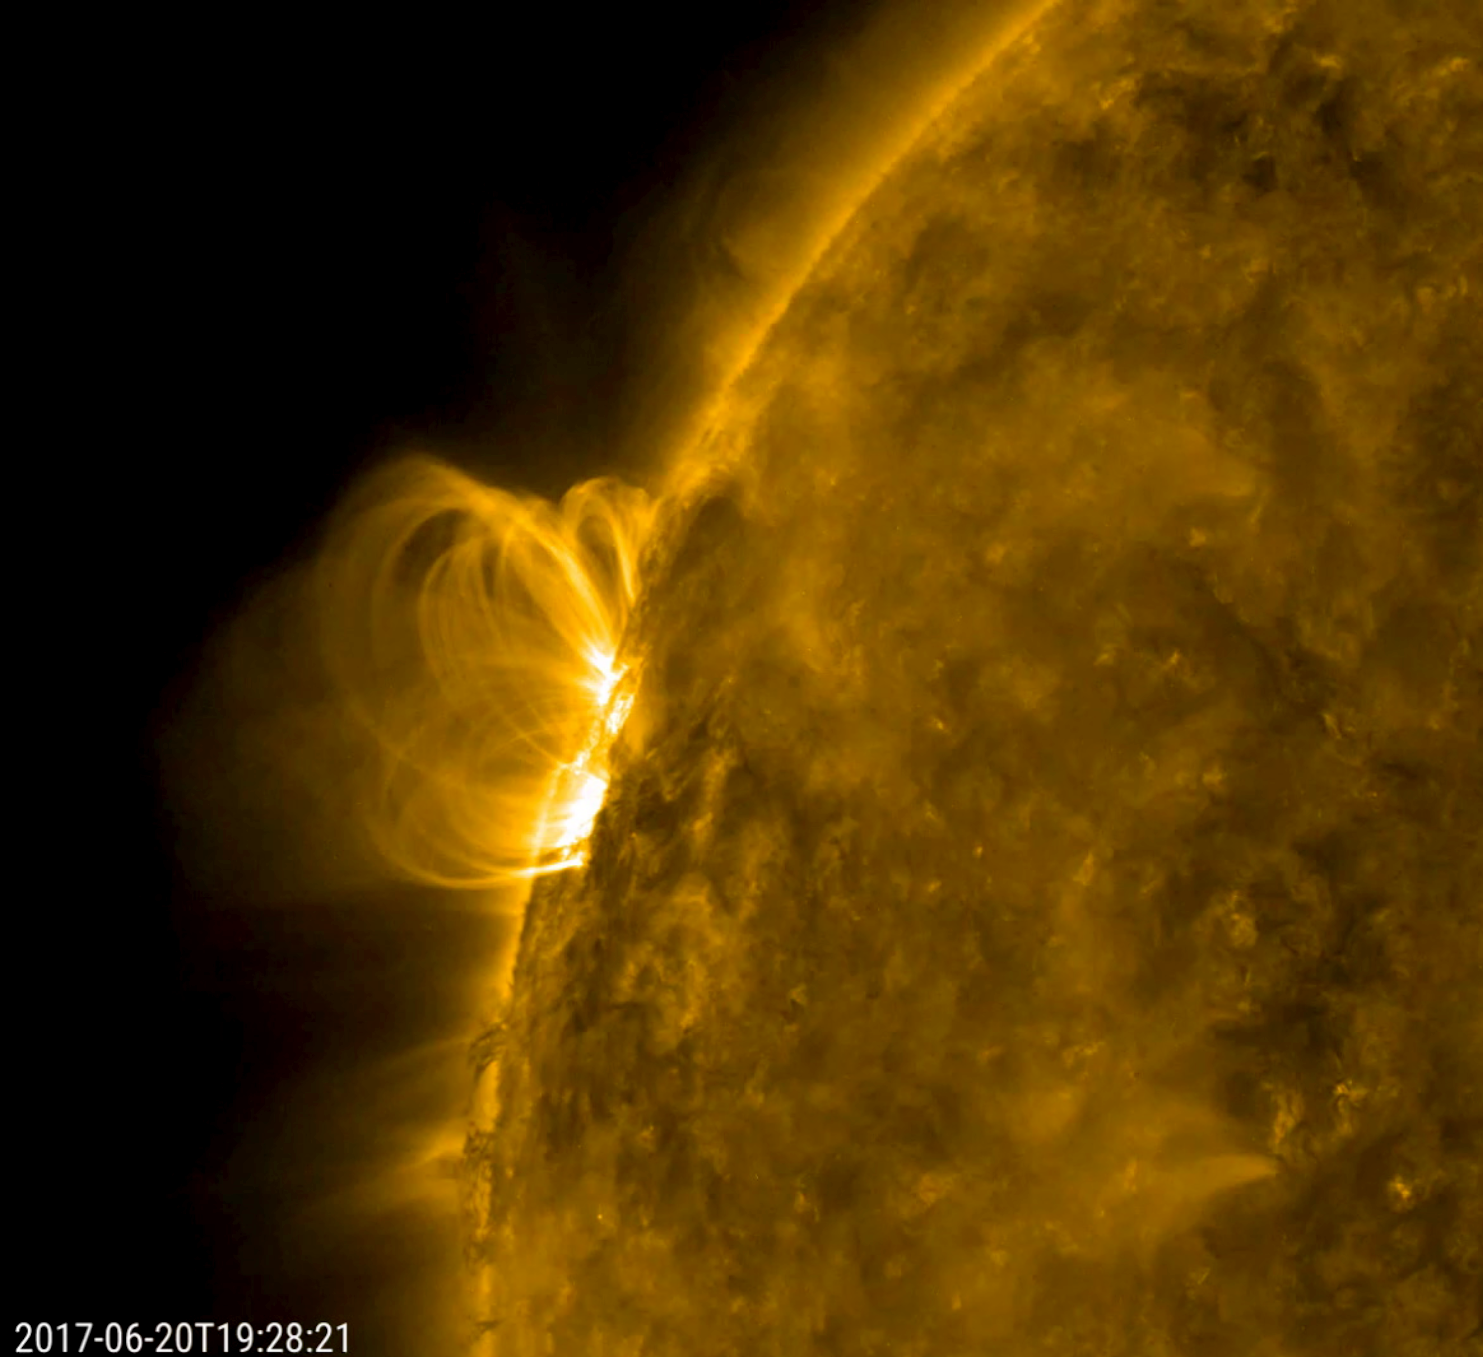

Coils of Magnetic Field Lines

A smallish solar filament looks like it collapsed into the sun and set off a minor eruption that hurled plasma into space (June 20, 2017). Then, the disrupted magnetic field immediately began to reorganize itself, hence the bright series of spirals coiling up over that area. The magnetic field lines are made visible in extreme ultraviolet light as charged particles spin along them. Also of interest are the darker, cooler strands of plasma being pulled and twisted at the edge of the sun just below the active region. The activity here is in a 21-hour period.

Movies
PIA21764_Coils_closeup_171_big.mp4
PIA21764_Coils_closeup_171_sm.mp4

SDO is managed by NASA’s Goddard Space Flight Center, Greenbelt, Maryland, for NASA’s Science Mission Directorate, Washington. Its Atmosphere Imaging Assembly was built by the Lockheed Martin Solar Astrophysics Laboratory (LMSAL), Palo Alto, California.

Credit: NASA/GSFC/Solar Dynamics Observatory